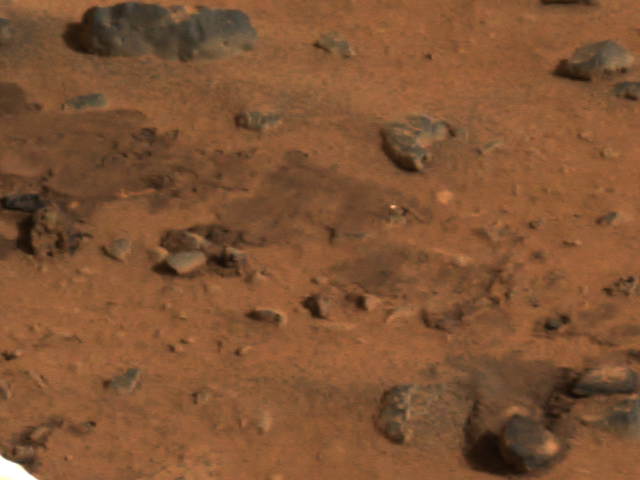

Airbag Trails

This segment of the first color image from the panoramic camera on the Mars Exploration Rover Spirit shows the rover’s airbag trails. These depressions in the soil were made when the airbags were deflated and retracted after landing.

Credit: NASA/JPL/Cornell